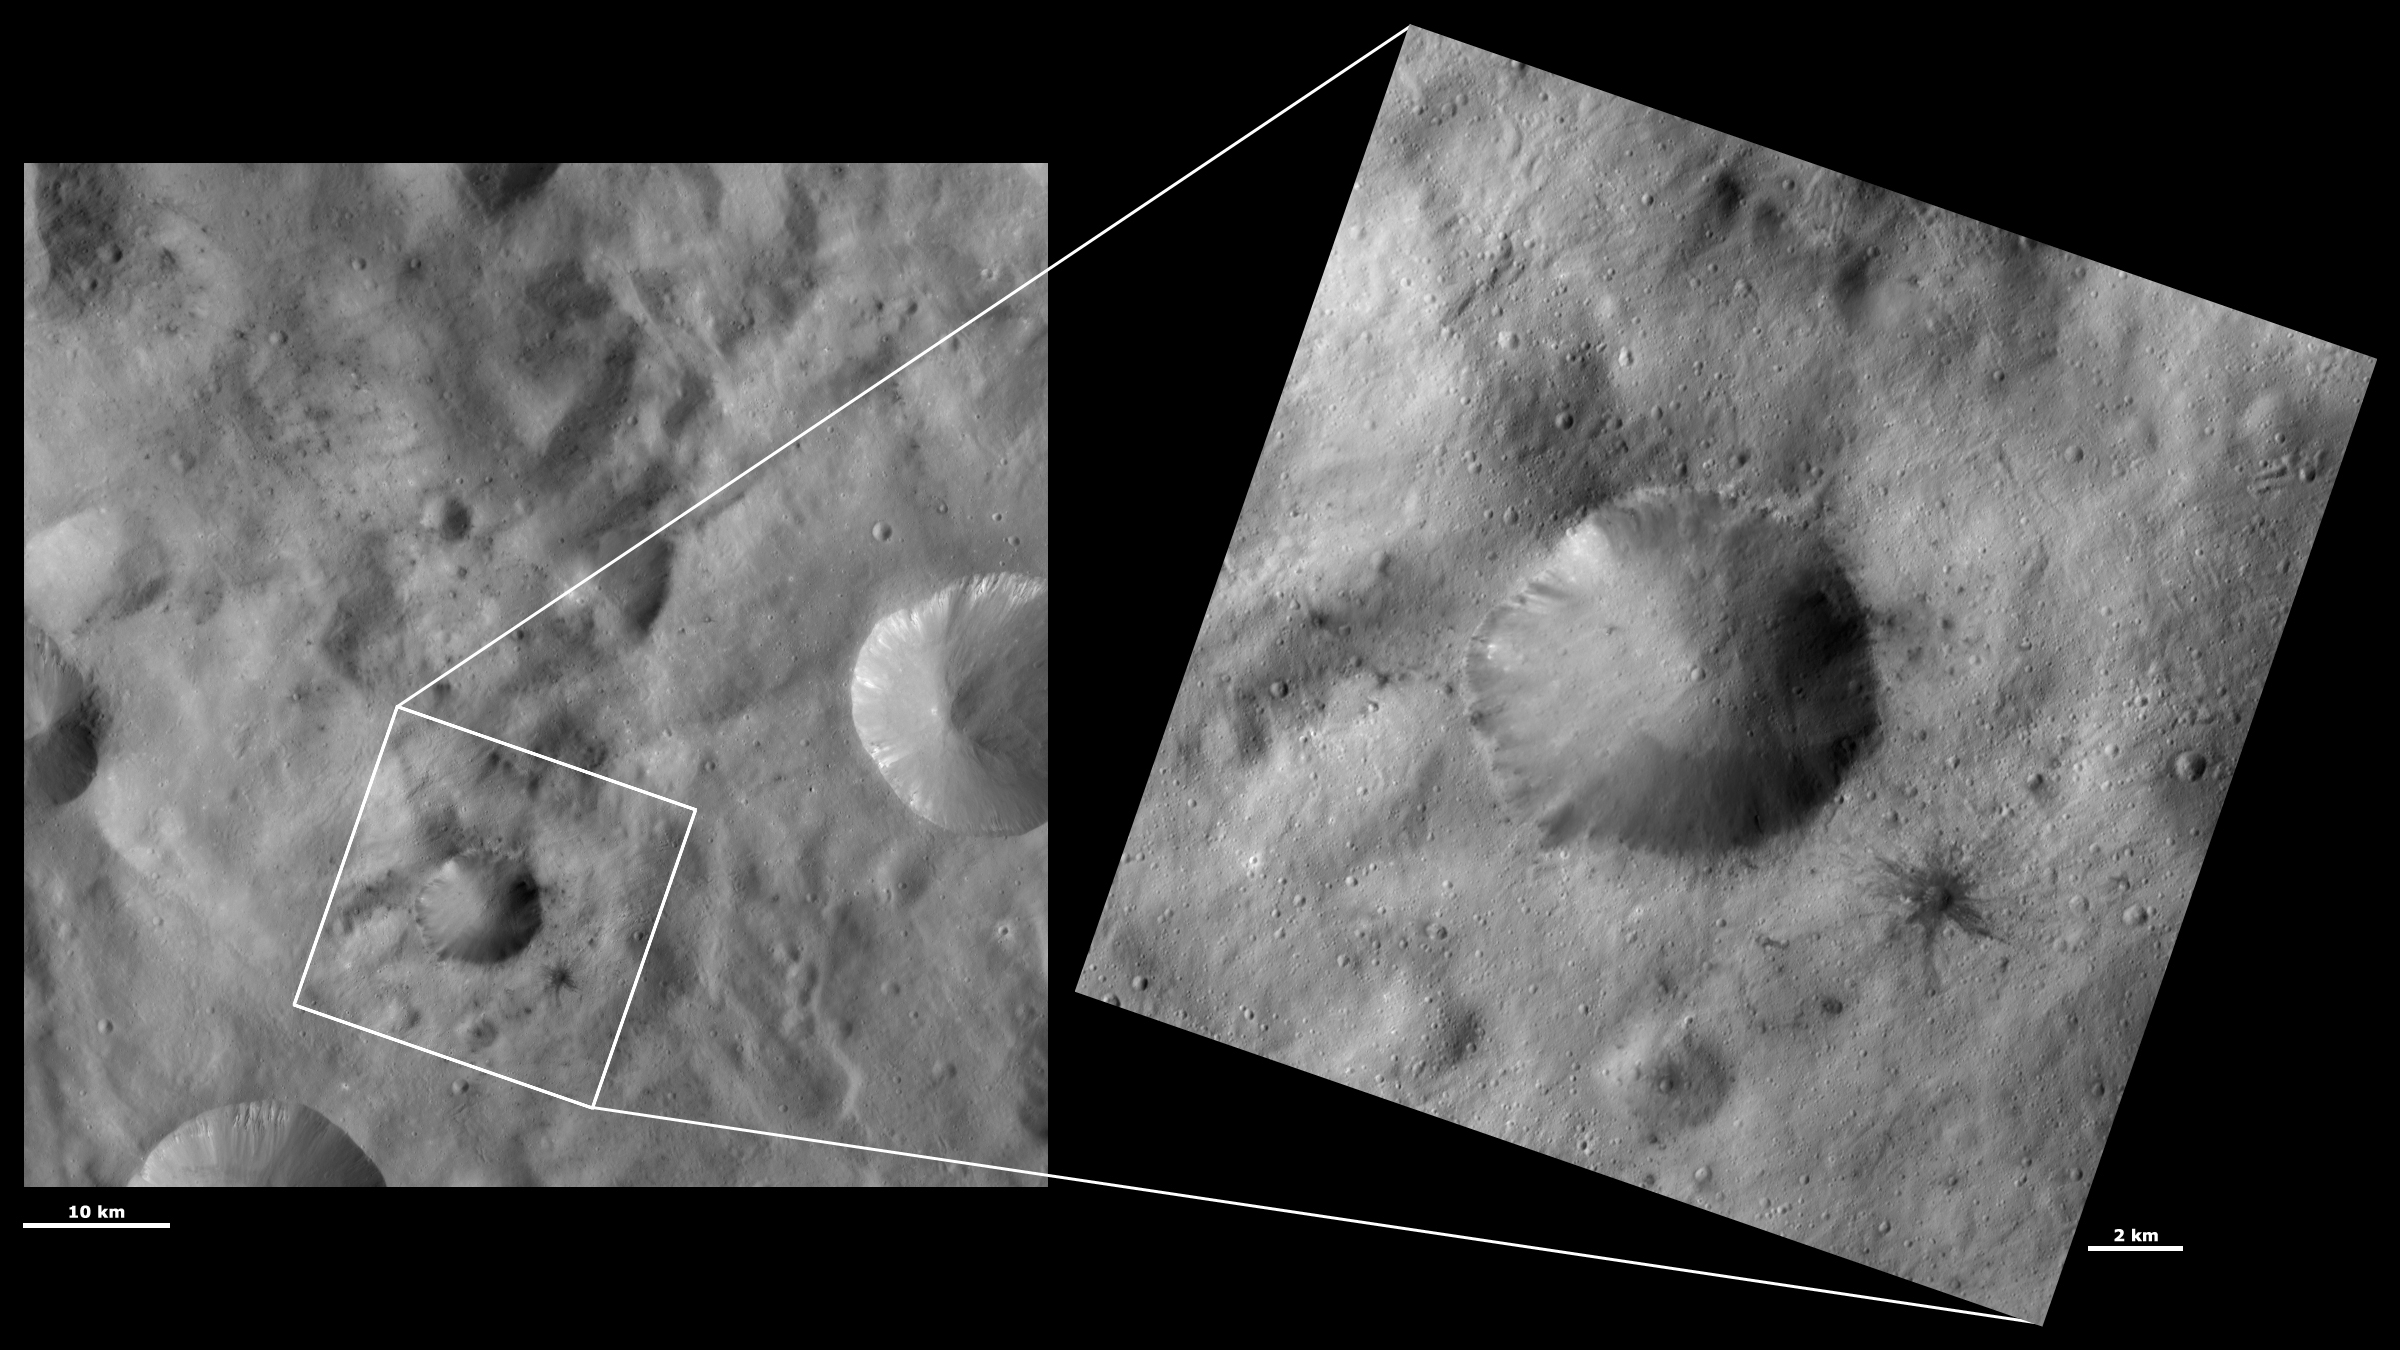

HAMO and LAMO Images of Laelia Crater

These Dawn framing camera (FC) images of Vesta show Laelia crater at both HAMO (high-altitude mapping orbit) and LAMO (low-altitude mapping orbit) resolutions. The left image is the HAMO image and the right image is the LAMO image. Laelia crater is the large crater in the center of the LAMO image. The LAMO image is approximately 3 times better spatial resolution than the HAMO image. In images with higher spatial resolutions smaller objects can be better distinguished. The patches of dark material associated with Laelia crater are visible in the HAMO image but their association with small impact craters becomes clearer in the LAMO image. In the LAMO image there are also tiny patches of bright material visible in Laelia crater and small slumps and bright and dark material visible around its rim. The dark rays of the small crater to the bottom right of Laelia are particularly spectacular in the LAMO image.

These images are located in Vesta’s Sextilia quadrangle, in Vesta’s southern hemisphere. NASA’s Dawn spacecraft obtained the left image with its framing camera on Oct. 13, 2011. This image was taken through the camera’s clear filter. The distance to the surface of Vesta is 700 kilometers (435 miles) and the image has a resolution of about 68 meters (223 feet) per pixel. This image was acquired during the HAMO (high-altitude mapping orbit) phase of the mission. NASA’s Dawn spacecraft obtained the right image with its framing camera on March 26, 2012. This image was taken through the camera’s clear filter. The distance to the surface of Vesta is 272 kilometers (169 miles) and the image has a resolution of about 21 meters (69 feet) per pixel. This image was acquired during the LAMO (low-altitude mapping orbit) phase of the mission.

The Dawn mission to Vesta and Ceres is managed by NASA’s Jet Propulsion Laboratory, a division of the California Institute of Technology in Pasadena, for NASA’s Science Mission Directorate, Washington D.C. UCLA is responsible for overall Dawn mission science. The Dawn framing cameras have been developed and built under the leadership of the Max Planck Institute for Solar System Research, Katlenburg-Lindau, Germany, with significant contributions by DLR German Aerospace Center, Institute of Planetary Research, Berlin, and in coordination with the Institute of Computer and Communication Network Engineering, Braunschweig. The framing camera project is funded by the Max Planck Society, DLR, and NASA/JPL.

Credit: NASA/JPL-Caltech/UCLA/MPS/DLR/IDA